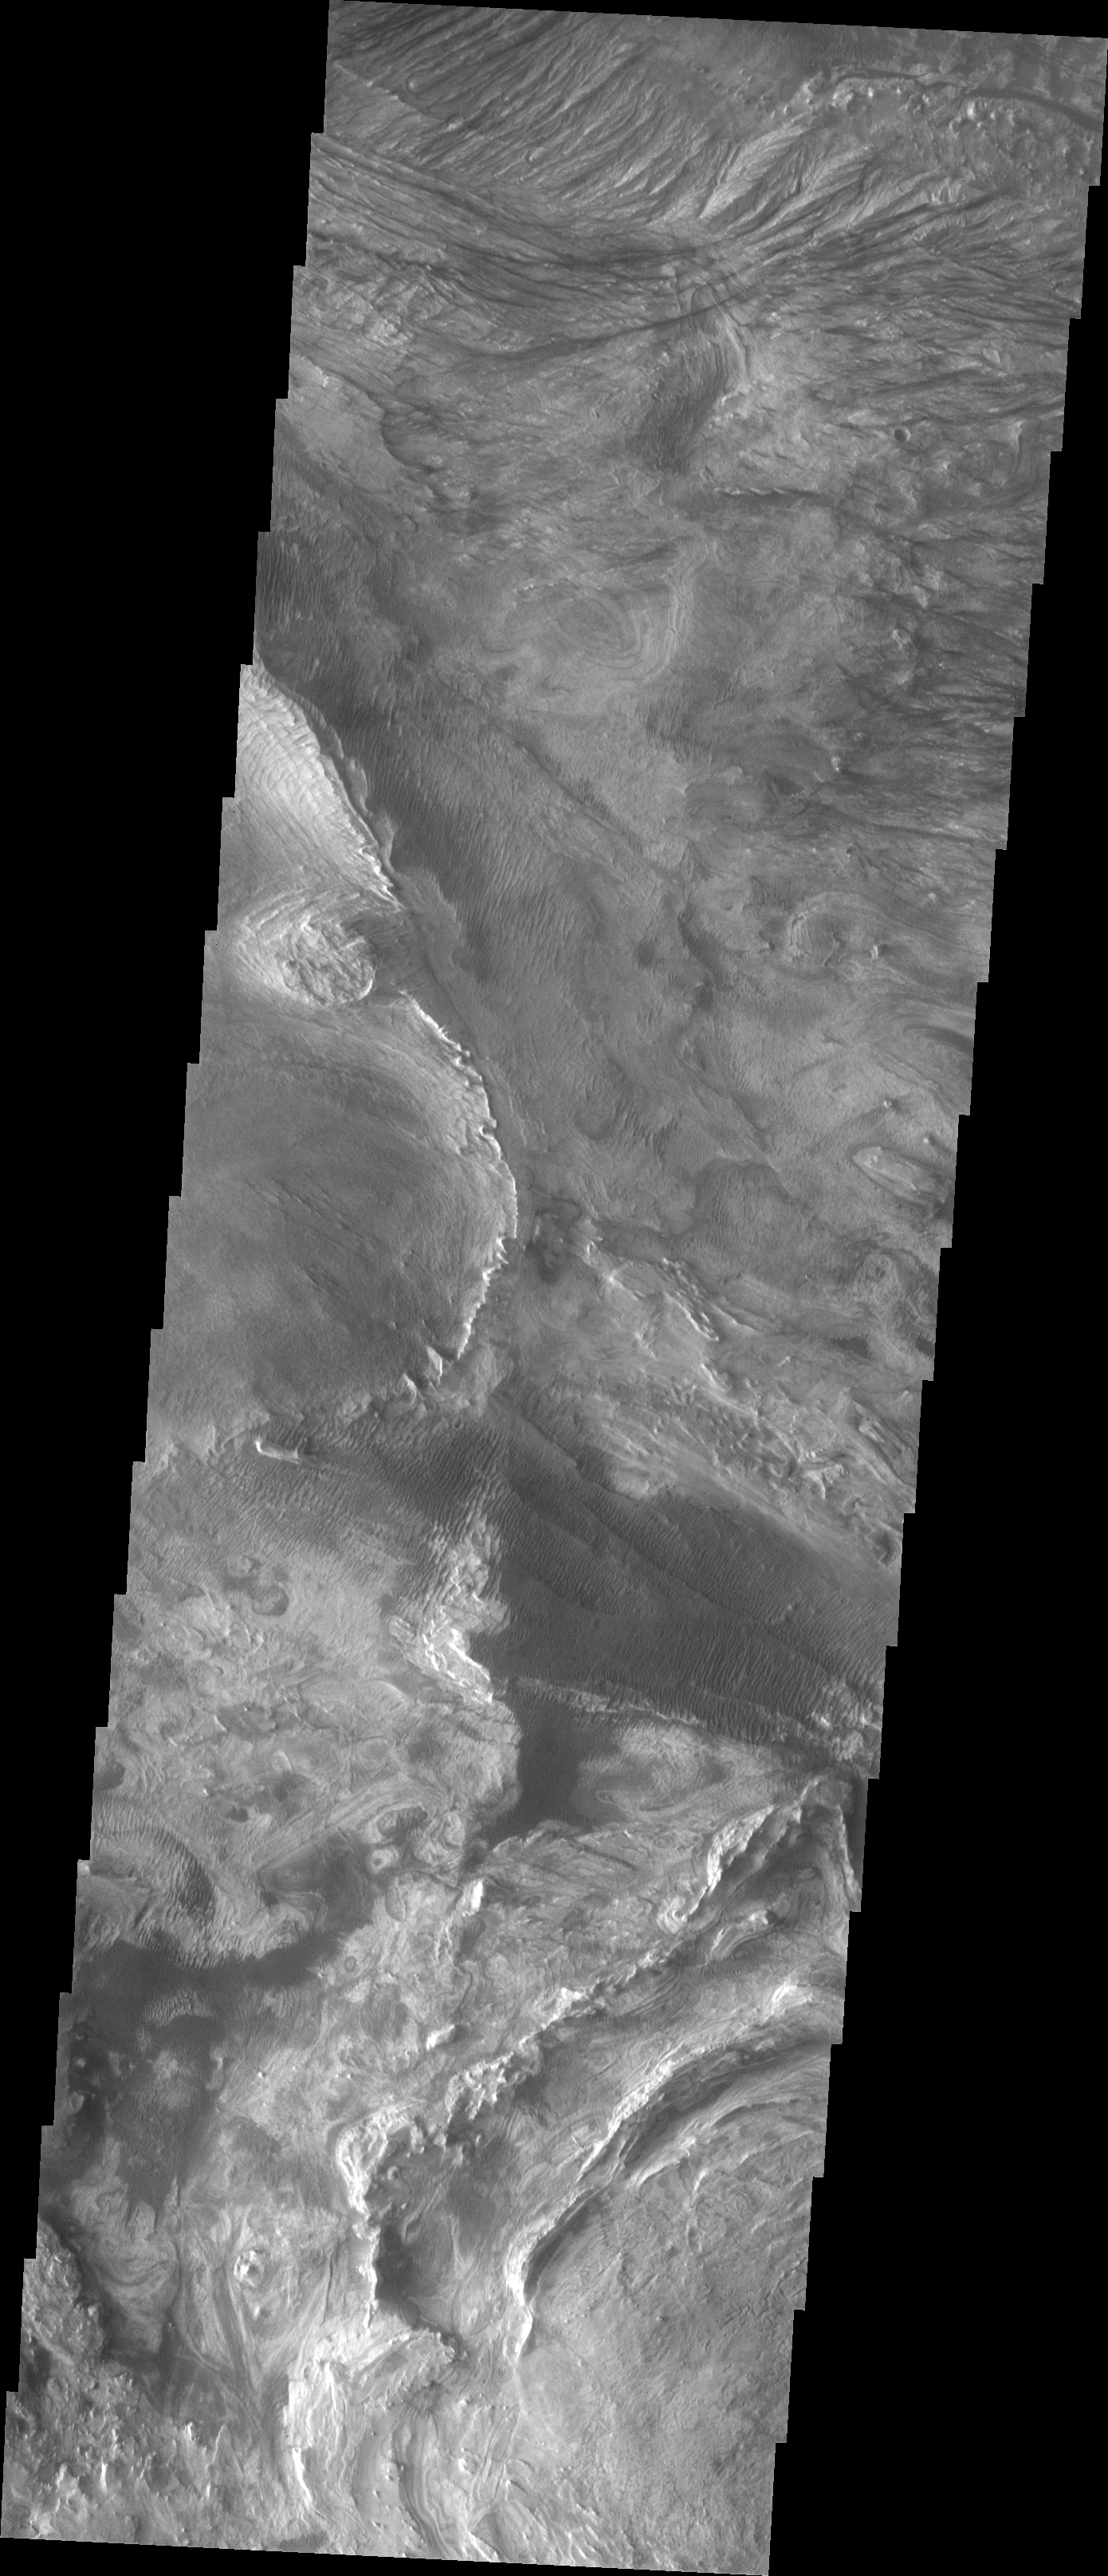

Investigating Mars: Candor Chasma

This image shows part of western Candor and the erosion of a large mesa. Layered materials are visible throughout the image. The dark material with the linear appearance in the middle of the image are sand dunes. Sand dunes are created by wind action. At the present time, wind is the active process shaping the surface.

Candor Chasma is one of the largest canyons that make up Valles Marineris. It is approximately 810 km long (503 miles) and has is divided into two regions – eastern and western Candor. Candor is located south of Ophir Chasma and north of Melas Chasma. The border with Melas Chasma contains many large landslide deposits. The floor of Candor Chasma includes a variety of landforms, including layered deposits, dunes, landslide deposits and steep sided cliffs and mesas. Many forms of erosion have shaped Chandor Chasma. There is evidence of wind and water erosion, as well as significant gravity driven mass wasting (landslides).

The Odyssey spacecraft has spent over 15 years in orbit around Mars, circling the planet more than 69000 times. It holds the record for longest working spacecraft at Mars. THEMIS, the IR/VIS camera system, has collected data for the entire mission and provides images covering all seasons and lighting conditions. Over the years many features of interest have received repeated imaging, building up a suite of images covering the entire feature. From the deepest chasma to the tallest volcano, individual dunes inside craters and dune fields that encircle the north pole, channels carved by water and lava, and a variety of other feature, THEMIS has imaged them all. For the next several months the image of the day will focus on the Tharsis volcanoes, the various chasmata of Valles Marineris, and the major dunes fields. We hope you enjoy these images!

Credit: NASA/JPL-Caltech/ASU